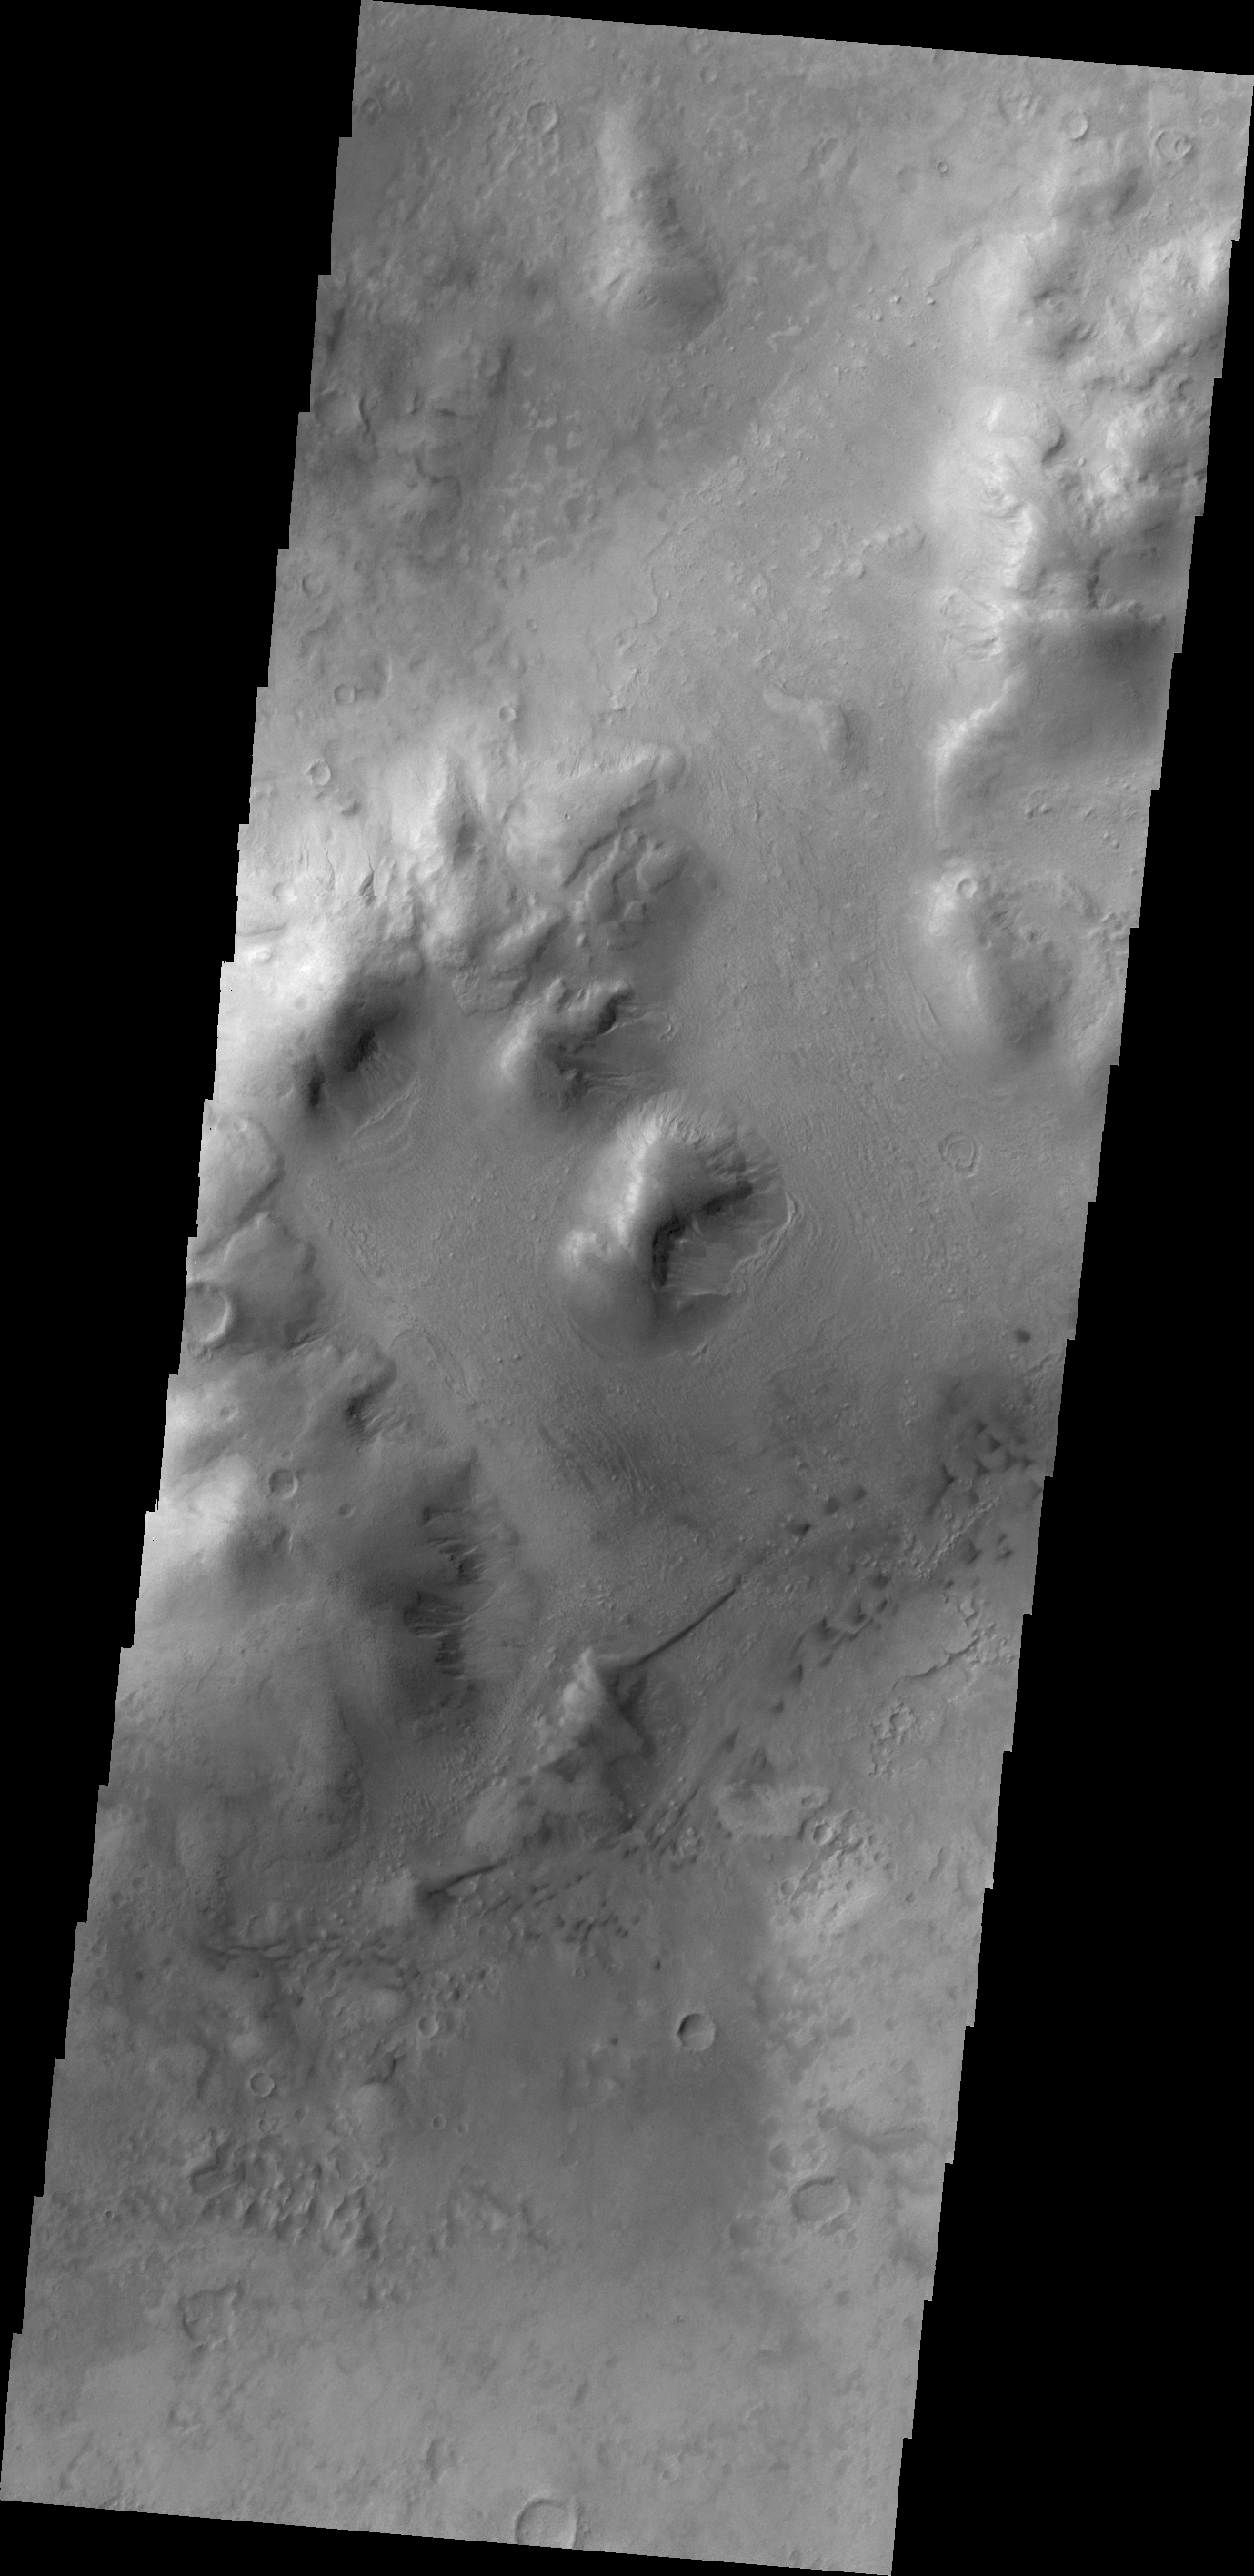

Lohse Crater Dunes

The dunes in today’s image are located on the floor of Lohse Crater.

Credit: NASA/JPL/ASU